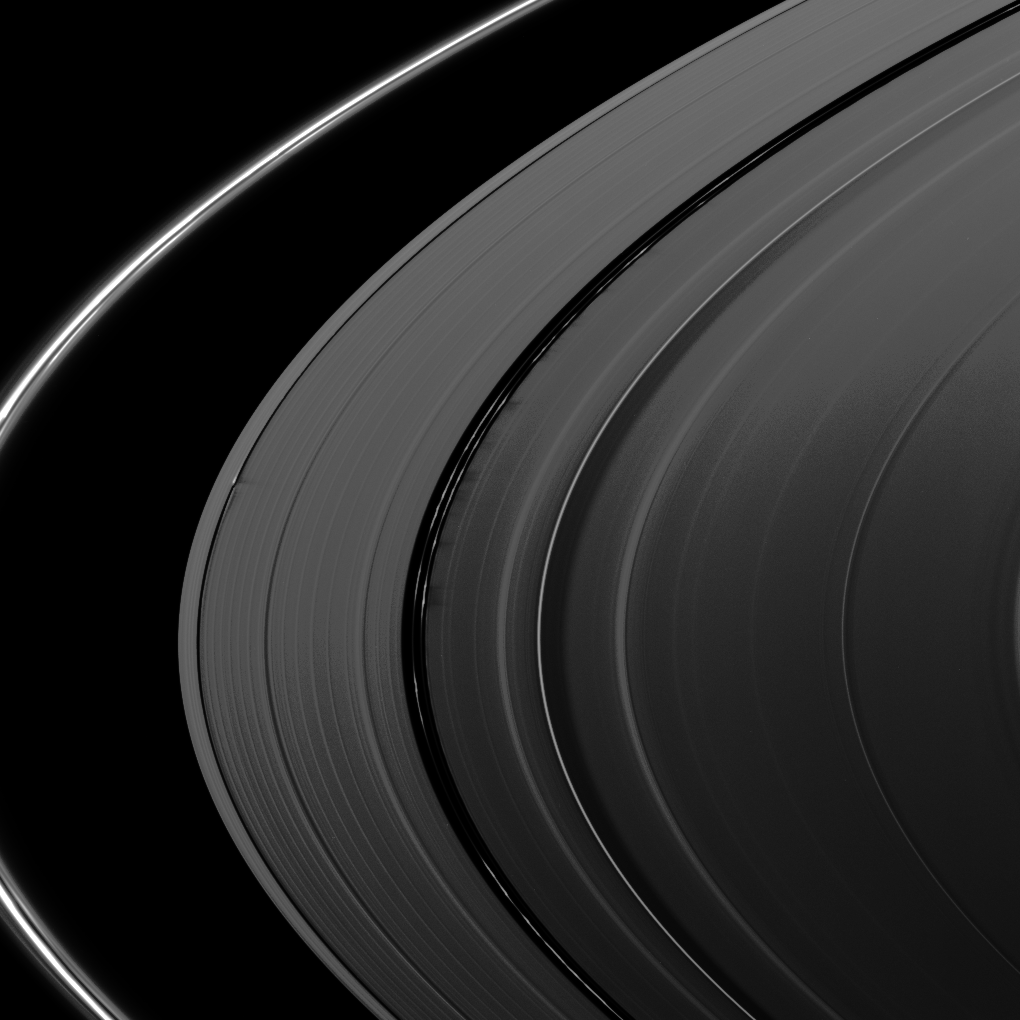

Shadows and More Shadows

Several sets of shadows are cast onto the A ring in this image taken about a week after Saturn’s August 2009 equinox.

Near the middle of the image, shadows are cast by vertically extended clumps in the kinky, discontinuous ringlets of the Encke Gap in the A ring. These clumps are casting shadows approximately 275 kilometers (170 miles) long, implying a clump height about 600 meters (2,000 feet) above the ring plane.

In the middle left of the image, the waves created by Daphnis (8 kilometers, 5 miles across) on the edge of the Keeler Gap cast shadows on the A ring that are about 450 kilometers (280 miles) long, indicating waves that rise about one kilometer above the ring plane. The moon itself is not visible at this resolution, but it, too, orbits in the Keeler Gap of the A ring. Daphnis has an inclined orbit, and its gravitational pull perturbs the orbits of the particles of the A ring forming the Keeler Gap’s edge and sculpts the edge into waves having both horizontal (radial) and out-of-plane components. Material on the inner edge of the gap orbits faster than the moon so that the waves there lead the moon in its orbit. Material on the outer edge moves slower than the moon, so waves there trail the moon. See PIA11654 to learn more.

Elsewhere, bending (or vertical) waves in the rings that spiral all the way around the rings and are generated by external Saturnian satellites are also casting shadows. The bright “ringlet” passing through the center of the image is the Mimas 5:3 bending wave, accompanied by a broad and azimuthally extended dark band of shadow. To the right of this feature is the Mimas 7:4 bending wave — another, narrower bending wave feature with its shadow band. On the left of the image, the dark band between the Encke and Keeler Gaps, a bit closer to the latter, is the shadow created by the 8:5 Mimas bending wave. See PIA10501 to learn more.

The novel illumination geometry that accompanies equinox lowers the sun’s angle to the ring plane, significantly darkens the rings, and causes out-of-plane structures to look anomalously bright and cast shadows across the rings. These scenes are possible only during the few months before and after Saturn’s equinox which occurs only once in about 15 Earth years. Before and after equinox, Cassini’s cameras have spotted not only the predictable shadows of some of Saturn’s moons (see PIA11657), but also the shadows of newly revealed vertical structures in the rings themselves (e.g., see PIA11665).

This view looks toward the sunlit side of the rings from about 11 degrees above the ring plane.

The image was taken in visible light with the Cassini spacecraft narrow-angle camera on Aug. 19, 2009. The view was obtained at a distance of approximately 2.3 million kilometers (1.4 million miles) from Saturn and at a Sun-Saturn-spacecraft, or phase, angle of 116 degrees. Image scale is 13 kilometers (8 miles) per pixel.

The Cassini-Huygens mission is a cooperative project of NASA, the European Space Agency and the Italian Space Agency. The Jet Propulsion Laboratory, a division of the California Institute of Technology in Pasadena, manages the mission for NASA’s Science Mission Directorate, Washington, D.C. The Cassini orbiter and its two onboard cameras were designed, developed and assembled at JPL. The imaging operations center is based at the Space Science Institute in Boulder, Colo.

Credit: NASA/JPL/Space Science Institute